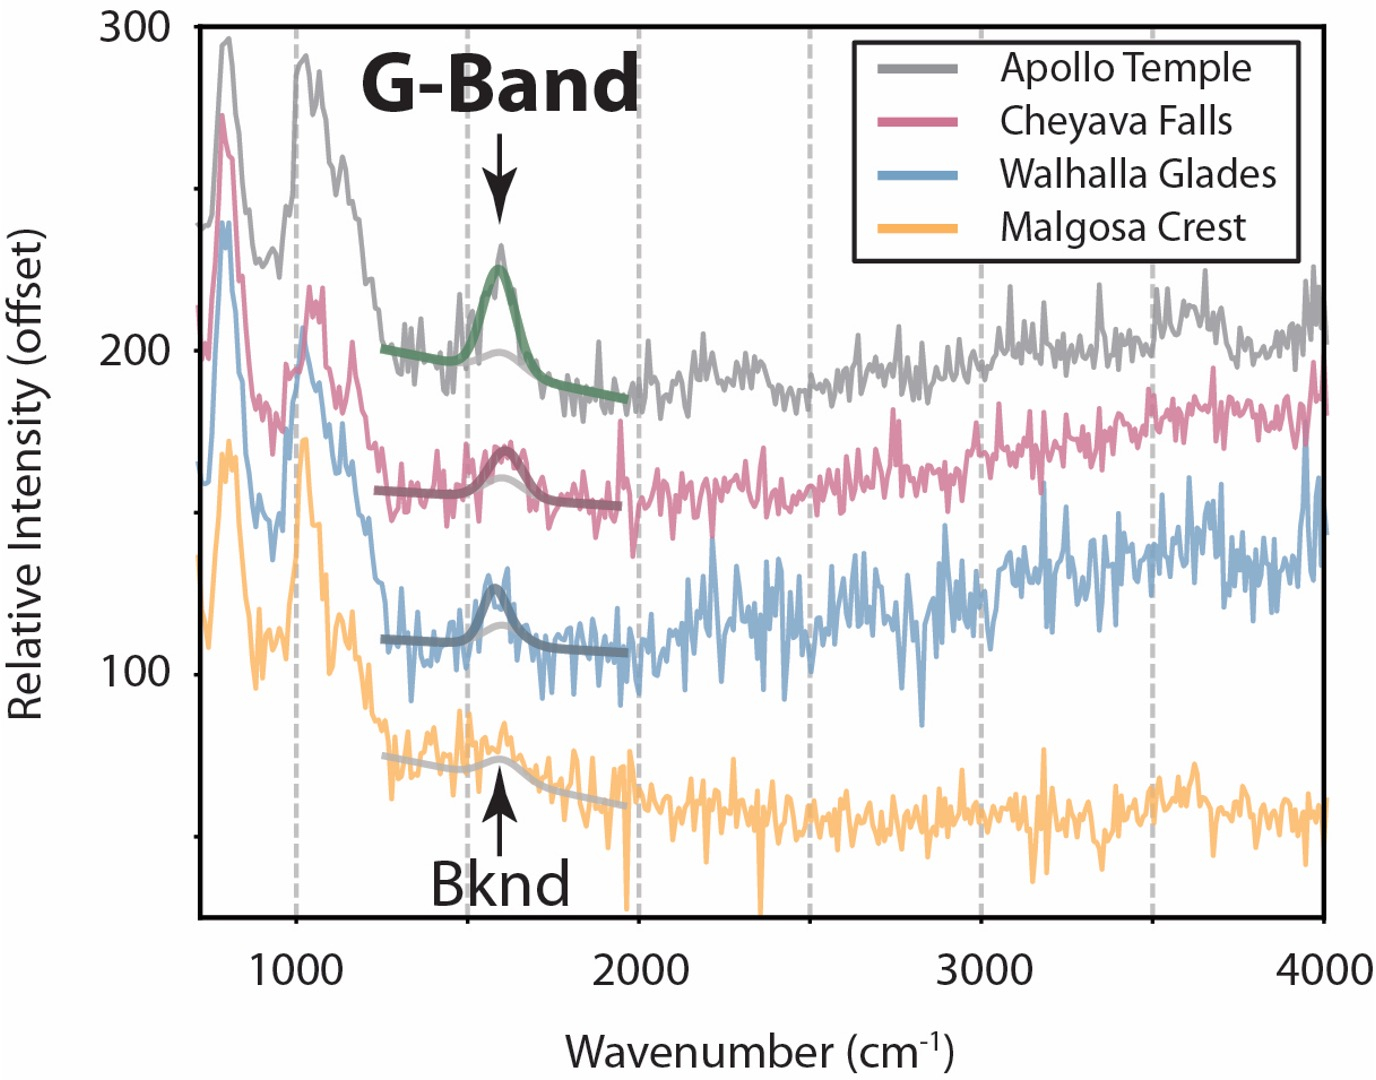

Perseverance’s SHERLOC Finds Organic Molecules in ‘Bright Angel’

This graph displays data collected by NASA’s Perseverance Mars rover from targets in a rock formation nicknamed “Bright Angel.” Scientists later determined one of those targets, a rock nicknamed “Cheyava Falls” (second line from the top), contained a potential biosignature. A potential biosignature is a substance or structure that might have a biological origin but requires more data or further study before a conclusion can be reached about the absence or presence of life.

The graph includes “G-bands” – a type of signal in Raman spectroscopy – indicating the presence of organic molecules, which can be created by both geological as well as biological sources. (“Bknd” is shorthand for “background.”) The data was collected by an instrument on the end of Perseverance’s robotic arm called SHERLOC (Scanning Habitable Environments with Raman & Luminescence for Organics & Chemicals).

A key objective for Perseverance’s mission on Mars is astrobiology, including the search for signs of ancient microbial life. The rover is characterizing the planet’s geology and past climate, to help pave the way for human exploration of the Red Planet, and is the first mission to collect and cache Martian rock and regolith.

The Mars 2020 Perseverance mission is part of NASA’s Mars Exploration Program (MEP) portfolio and the agency’s Moon to Mars exploration approach, which includes Artemis missions to the Moon that will help prepare for human exploration of the Red Planet.

Managed for NASA by Caltech, JPL built and manages operations of the Perseverance rover on behalf of the agency’s Science Mission Directorate as part of NASA’s Mars Exploration Program portfolio.

Credit: NASA/JPL-Caltech